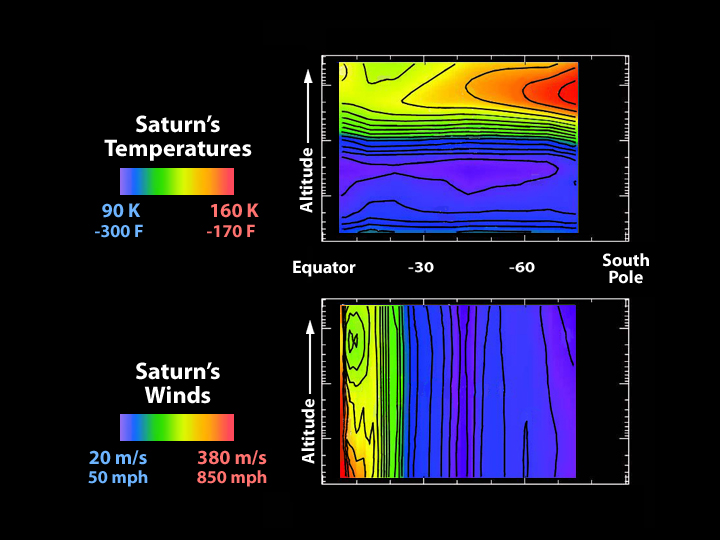

High Above Saturn’s Cloud Tops

These graphs illustrate wind strength (bottom) and temperature above Saturn. The data were acquired by the Cassini spacecraft’s composite infrared spectrometer when Saturn had just begun summer in its southern hemisphere. Altitude increases in the upward direction, and Saturn’s south pole is to the right. The color red indicates higher temperatures, and stronger winds.

As the top graph show, temperatures are cooler in the troposphere (the layer just above the cloud deck). In the upper stratosphere (the layer above the troposphere), temperatures increase toward the south pole. Temperature variation is muted in the upper troposphere.

These observed temperature changes allow the east-west winds to be determined. The measured cloud-top winds from NASA’s Voyager mission have also been used to create this wind plot. This is the first time that the stratospheric winds have been determined. They show a marked decline of about 140 meters per second (approximately 300 miles per hour) at low latitudes, moving from the cloud tops to higher levels. The origin of this decay, or wind speed reduction, is not known.

Temperature maps obtained in the future from Cassini’s new position in orbit around Saturn will have higher latitude resolution, and are expected to show more detail, helping us to unravel the riddles of Saturn’s winds above the cloud tops.

The Cassini-Huygens mission is a cooperative project of NASA, the European Space Agency and the Italian Space Agency. The Jet Propulsion Laboratory, a division of the California Institute of Technology in Pasadena, manages the Cassini-Huygens mission for NASA’s Office of Space Science, Washington, D.C. The Cassini orbiter was designed, developed and assembled at JPL. The composite infrared spectrometer team is located at NASA’s Goddard Space Flight Center, Greenbelt, Md.

Credit: NASA/JPL/GSFC